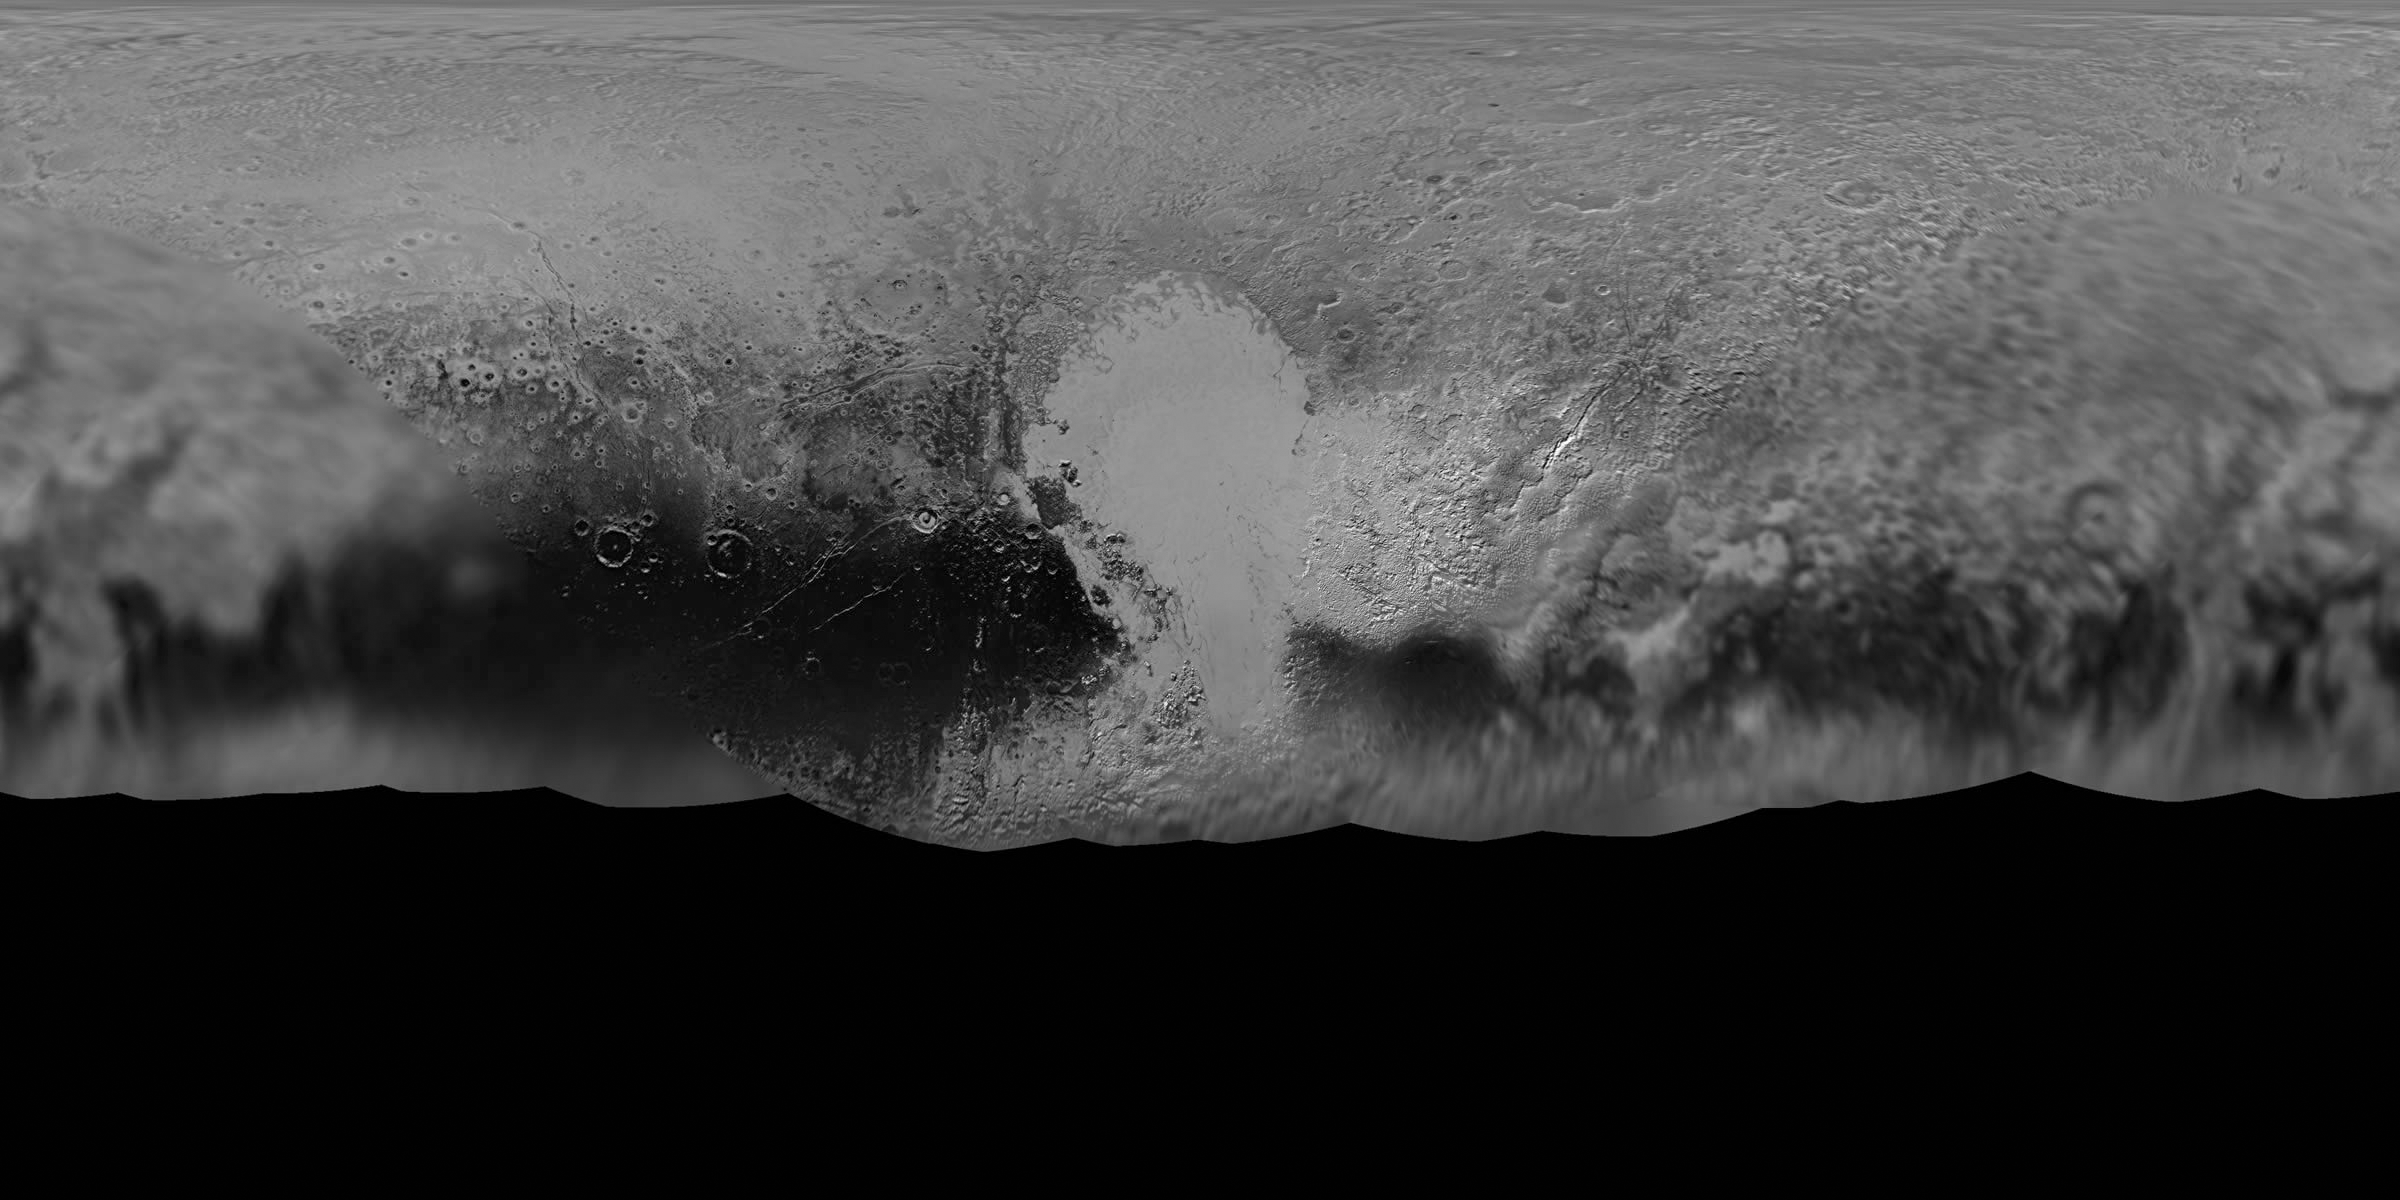

Pluto: A Global Perspective

NASA’s New Horizons mission science team has produced this updated panchromatic (black-and-white) global map of Pluto. The map includes all resolved images of Pluto’s surface acquired between July 7-14, 2015, at pixel resolutions ranging from 18 miles (30 kilometers) on the Charon-facing hemisphere (left and right edges of the map) to 770 feet (235 meters) on the hemisphere facing New Horizons during the spacecraft’s closest approach on July 14, 2015 (map center). The non-encounter hemisphere was seen from much greater range and is, therefore, in far less detail.

The latest images woven into the map were sent back to Earth as recently as April 25, and the team will continue to add photos as the spacecraft transmits the rest of its stored Pluto encounter data. All encounter imagery is expected on Earth by early fall. The team is also working on improved color maps.

The Johns Hopkins University Applied Physics Laboratory in Laurel, Maryland, designed, built, and operates the New Horizons spacecraft, and manages the mission for NASA’s Science Mission Directorate. The Southwest Research Institute, based in San Antonio, leads the science team, payload operations and encounter science planning. New Horizons is part of the New Frontiers Program managed by NASA’s Marshall Space Flight Center in Huntsville, Alabama.

Credit: NASA/Johns Hopkins University Applied Physics Laboratory/Southwest Research Institute